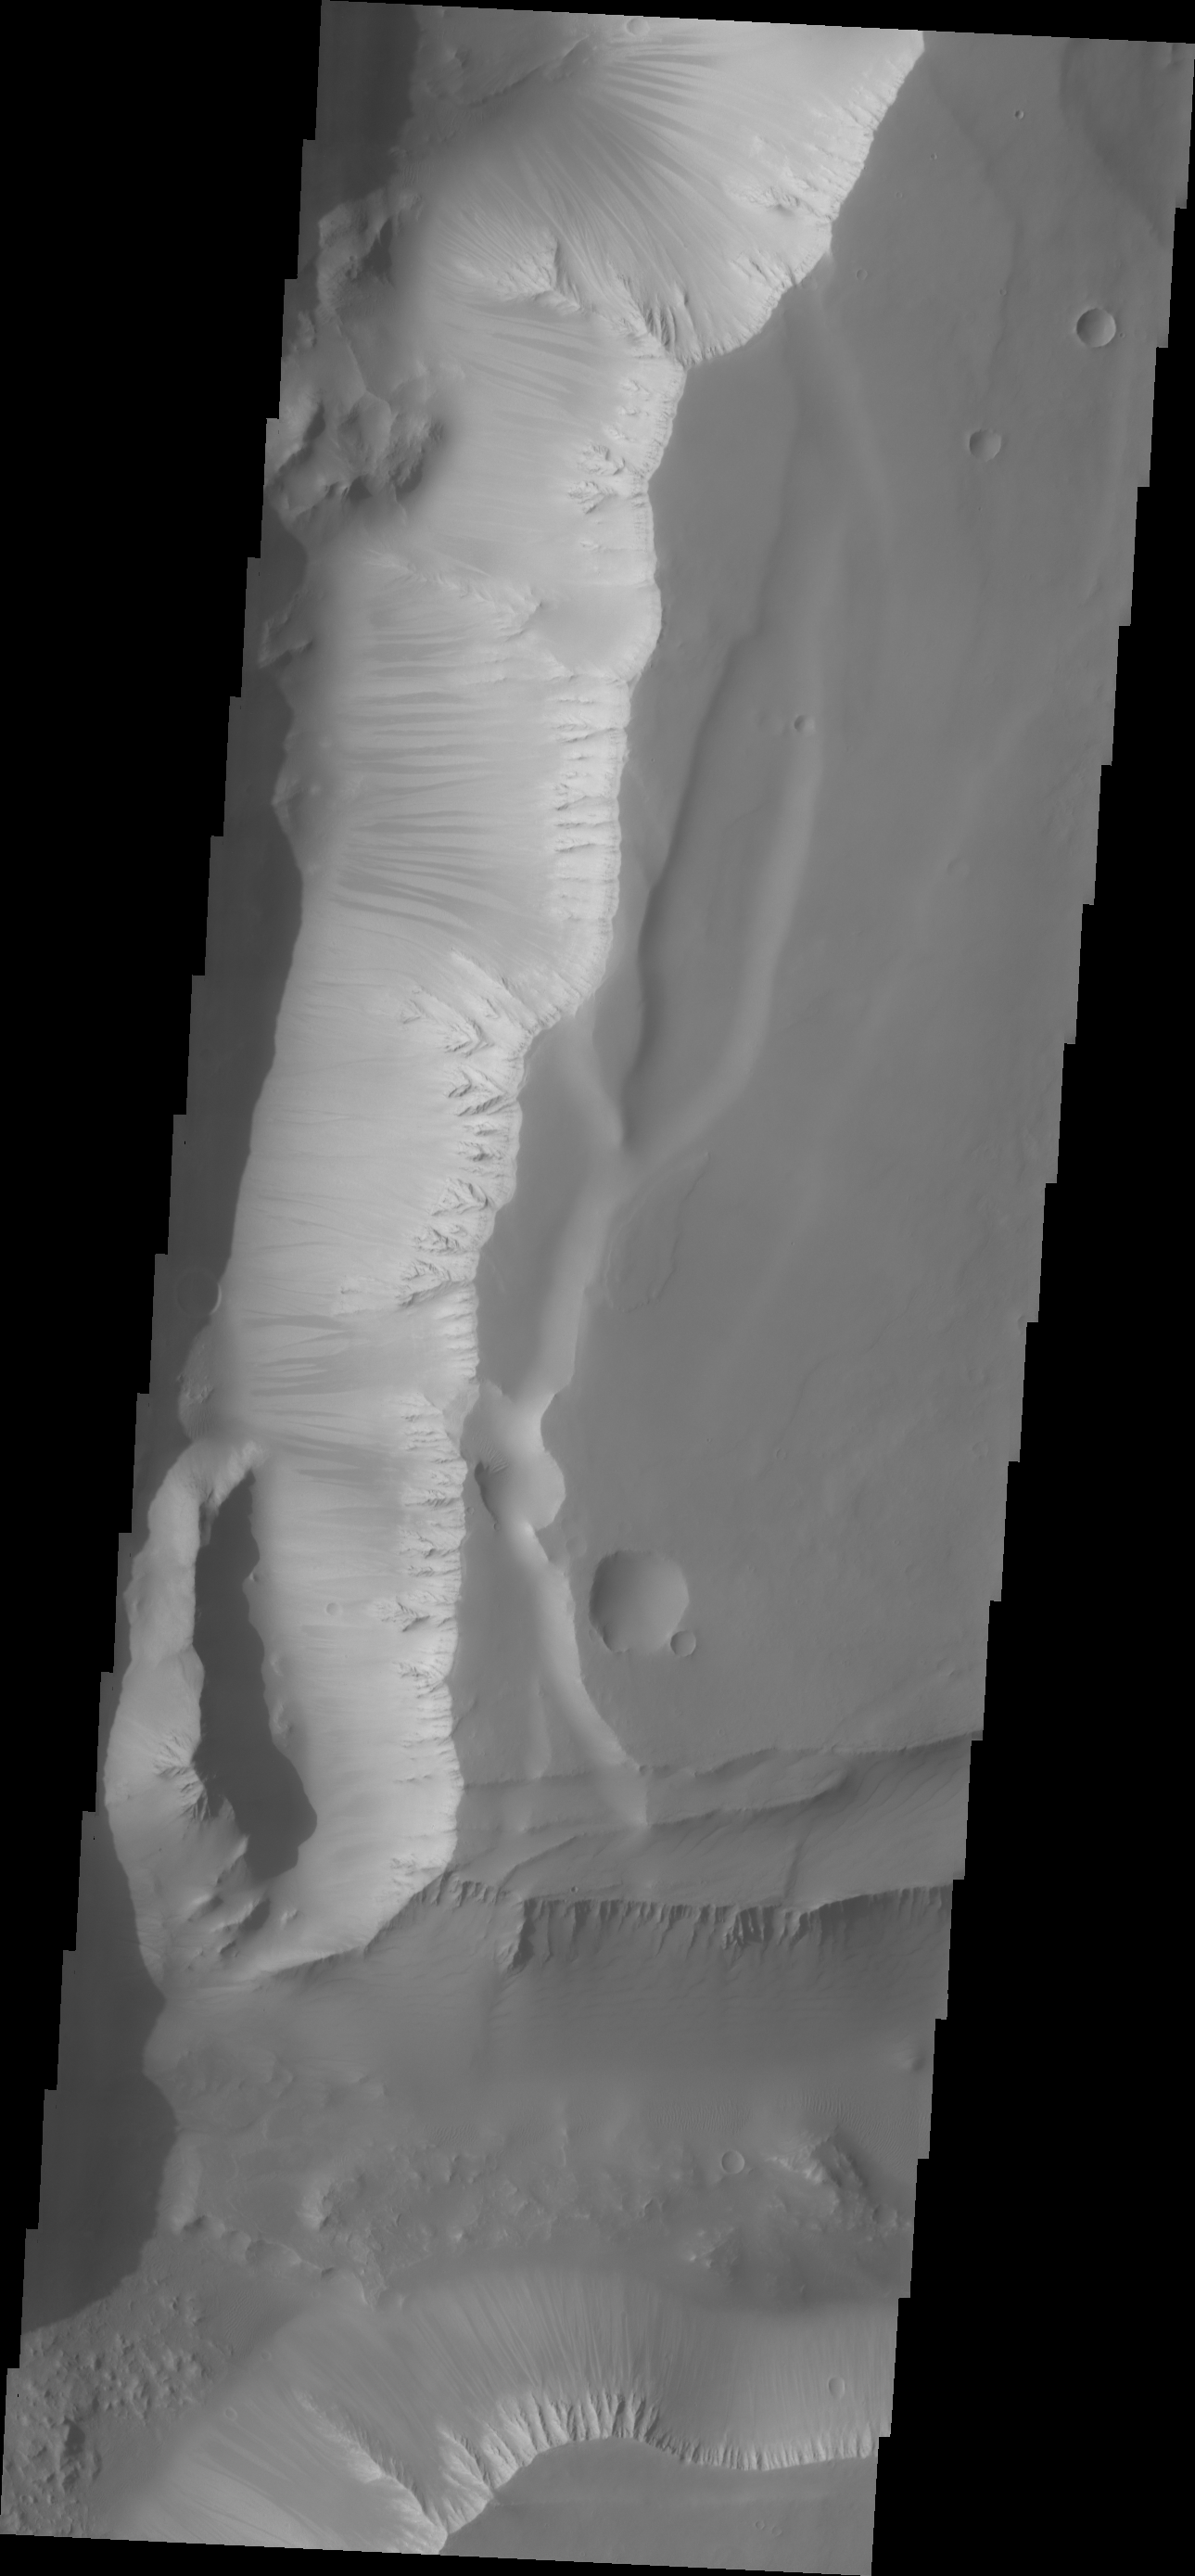

Noctis Labyrinthus

Dark slope streaks mark the walls in this VIS image of Noctis Labyrinthus.

Credit: NASA/JPL/ASU